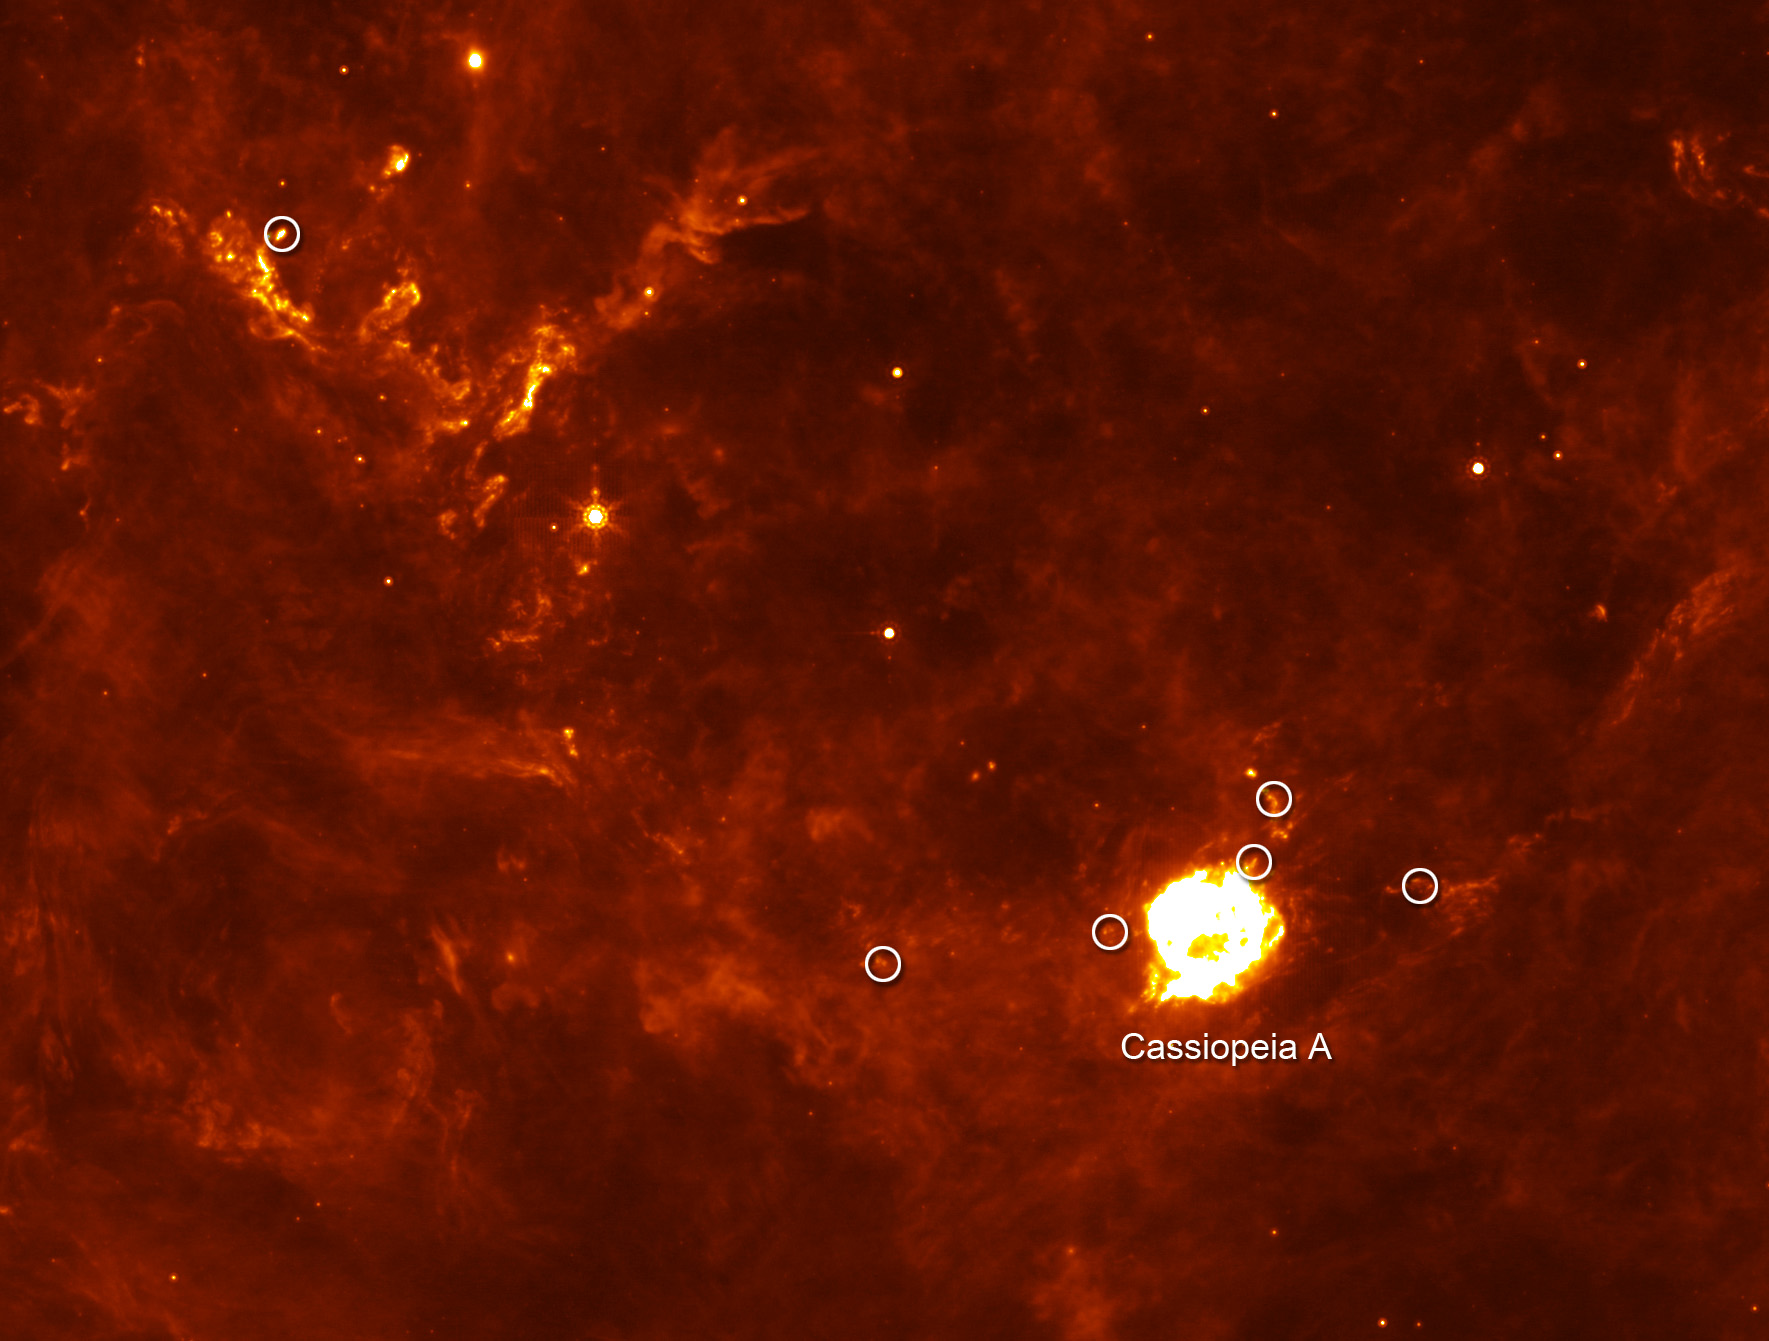

Cassiopeia A: Supernova Flashback (Annotated)

The Cassiopeia A supernova's first flash of radiation makes six clumps of dust (circled) unusually hot.

Credit: NASA/JPL-Caltech/E. Dwek and R. Arendt